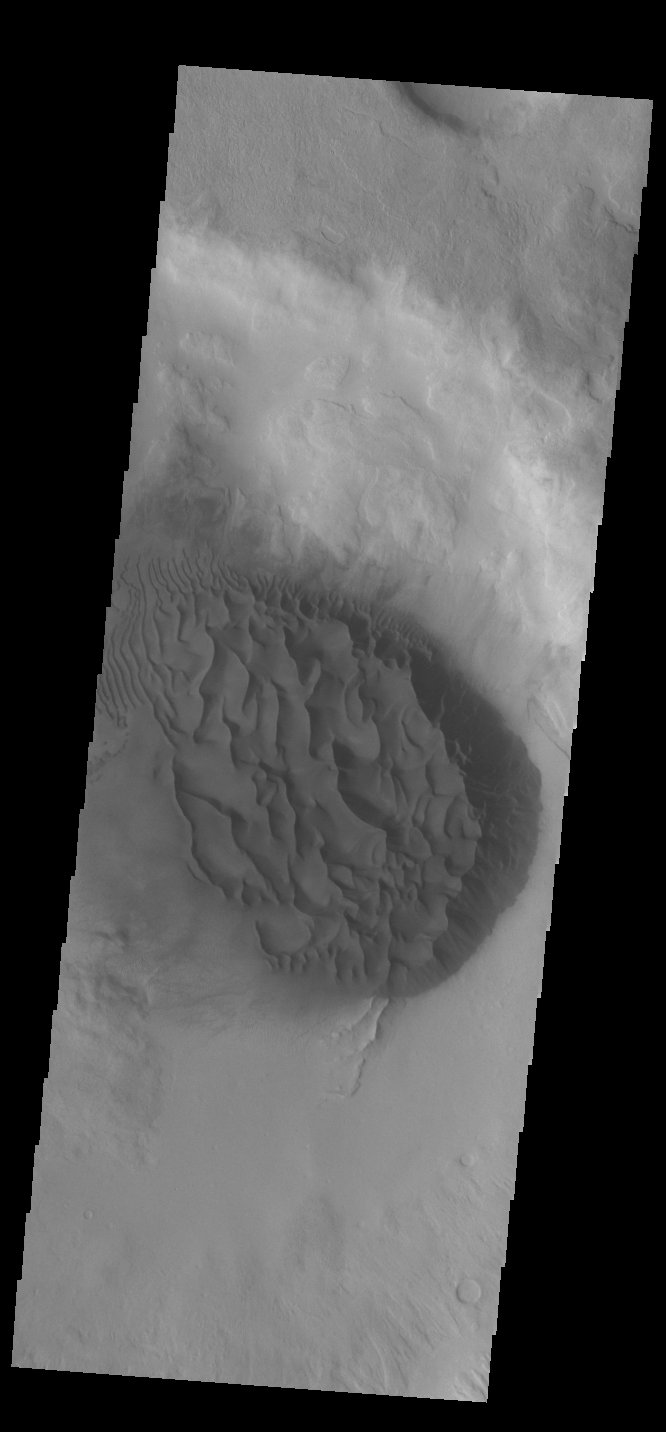

Crater Dunes

This VIS image shows a large sand sheet with surface dune forms as well as smaller sand dunes within an unnamed crater in Noachis Terra. These dunes are composed of basaltic sand that has collected in the bottom of the crater. The topographic depression of the crater forms a sand trap that prevents the sand from escaping. Dune fields are common in the bottoms of craters on Mars and appear as dark splotches that often lean up against the downwind walls of the craters. Dunes are useful for studying both the geology and meteorology of Mars. The sand forms by erosion of larger rocks, but it is unclear when and where this erosion took place on Mars or how such large volumes of sand could be formed. The dunes also indicate the local wind directions by their morphology.

Credit: NASA/JPL-Caltech/ASU